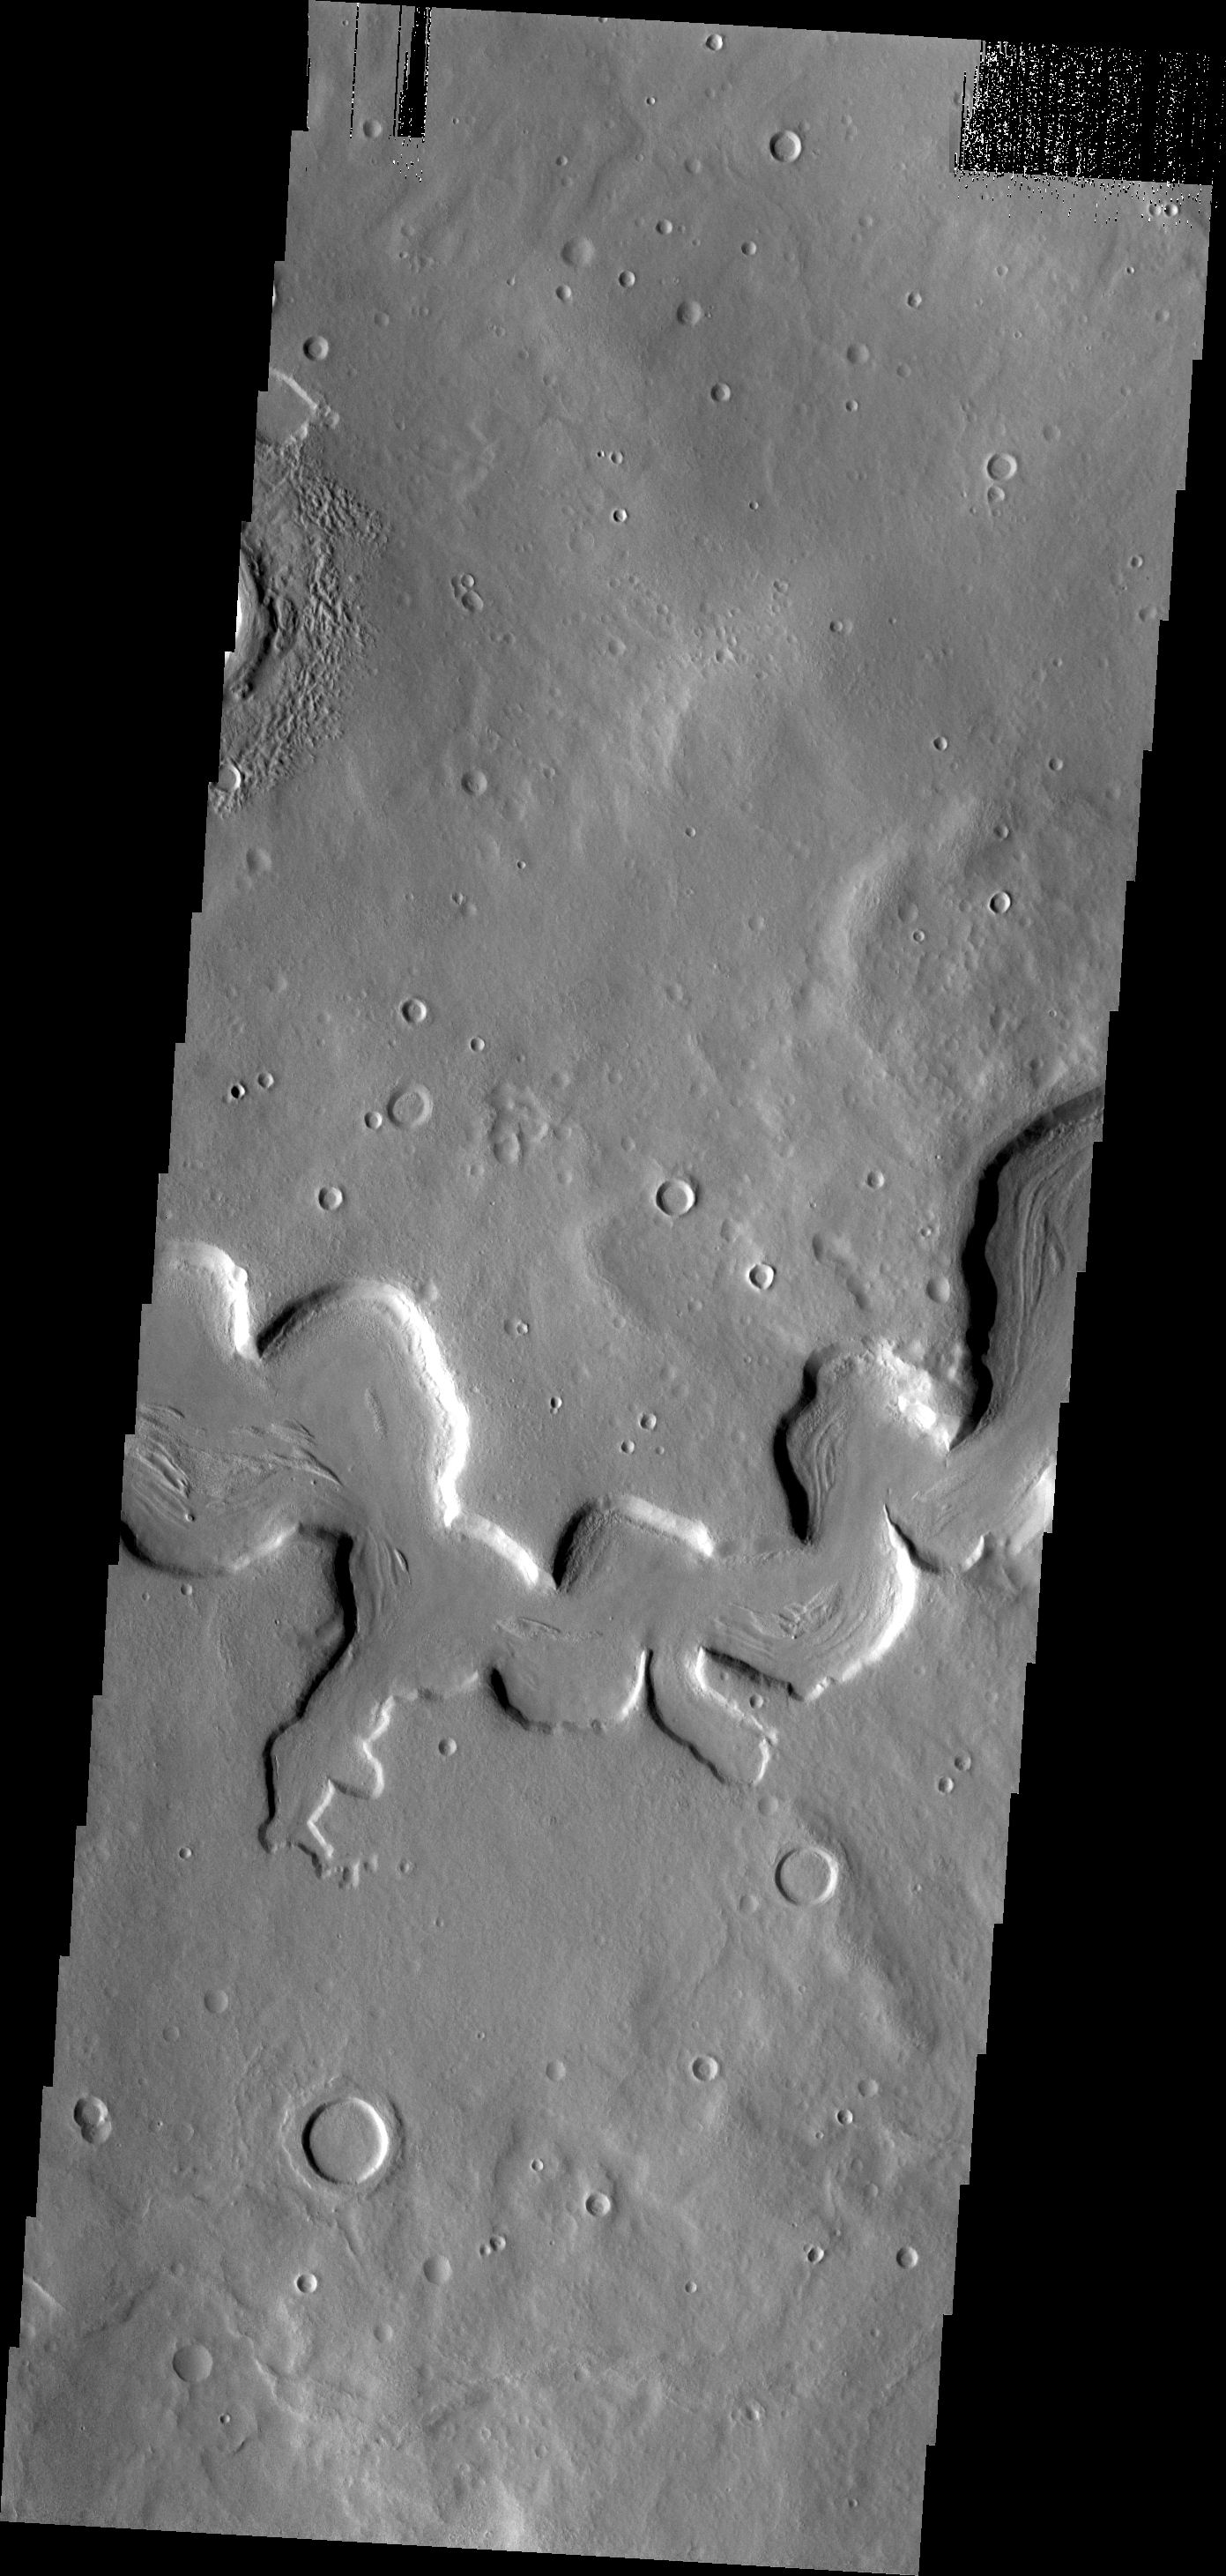

Unusual Channel

This unusual channel is located in northern Arabia Terra.

Credit: NASA/JPL/ASU